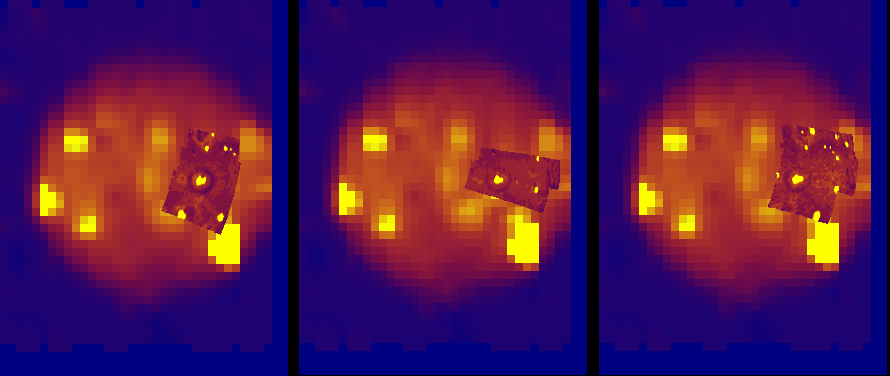

Myriad of Hot Spots on Io

Changes in the volcanoes on Jupiter’s moon Io can be seen in these three views, taken by NASA’s Galileo spacecraft during its three flybys of Io in October 1999, November 1999 and February 2000.

All the images show the active volcanoes as bright yellow, corresponding to hot lava flows that appear glowing in infrared wavelengths. The three views were taken by the spacecraft’s near-infrared mapping spectrometer instrument and show the comparison of a typical low-resolution observation to the high-resolution views. The regional observations taken during the recent Io flybys are superimposed on an image taken during Galileo in 1996.

The Prometheus volcano is seen near the middle of all three images. Before the recent flybys, only Prometheus and three other volcanoes were known to be active in this region. After these and other high-resolution observations, scientists were able to detect 14 volcanoes in the same area. The fainter volcanoes (hot spots) show some significant changes over intervals of 1 to 3 months. The area shown by all three observations put together is about 2 million square kilometers (about 770,000 square miles) and covers about 5 percent of Io’s surface.

The Jet Propulsion Laboratory, Pasadena, Calif., manages the mission for NASA’s Office of Space Science, Washington, D.C. JPL is a division of the California Institute of Technology in Pasadena.

Credit: NASA/JPL